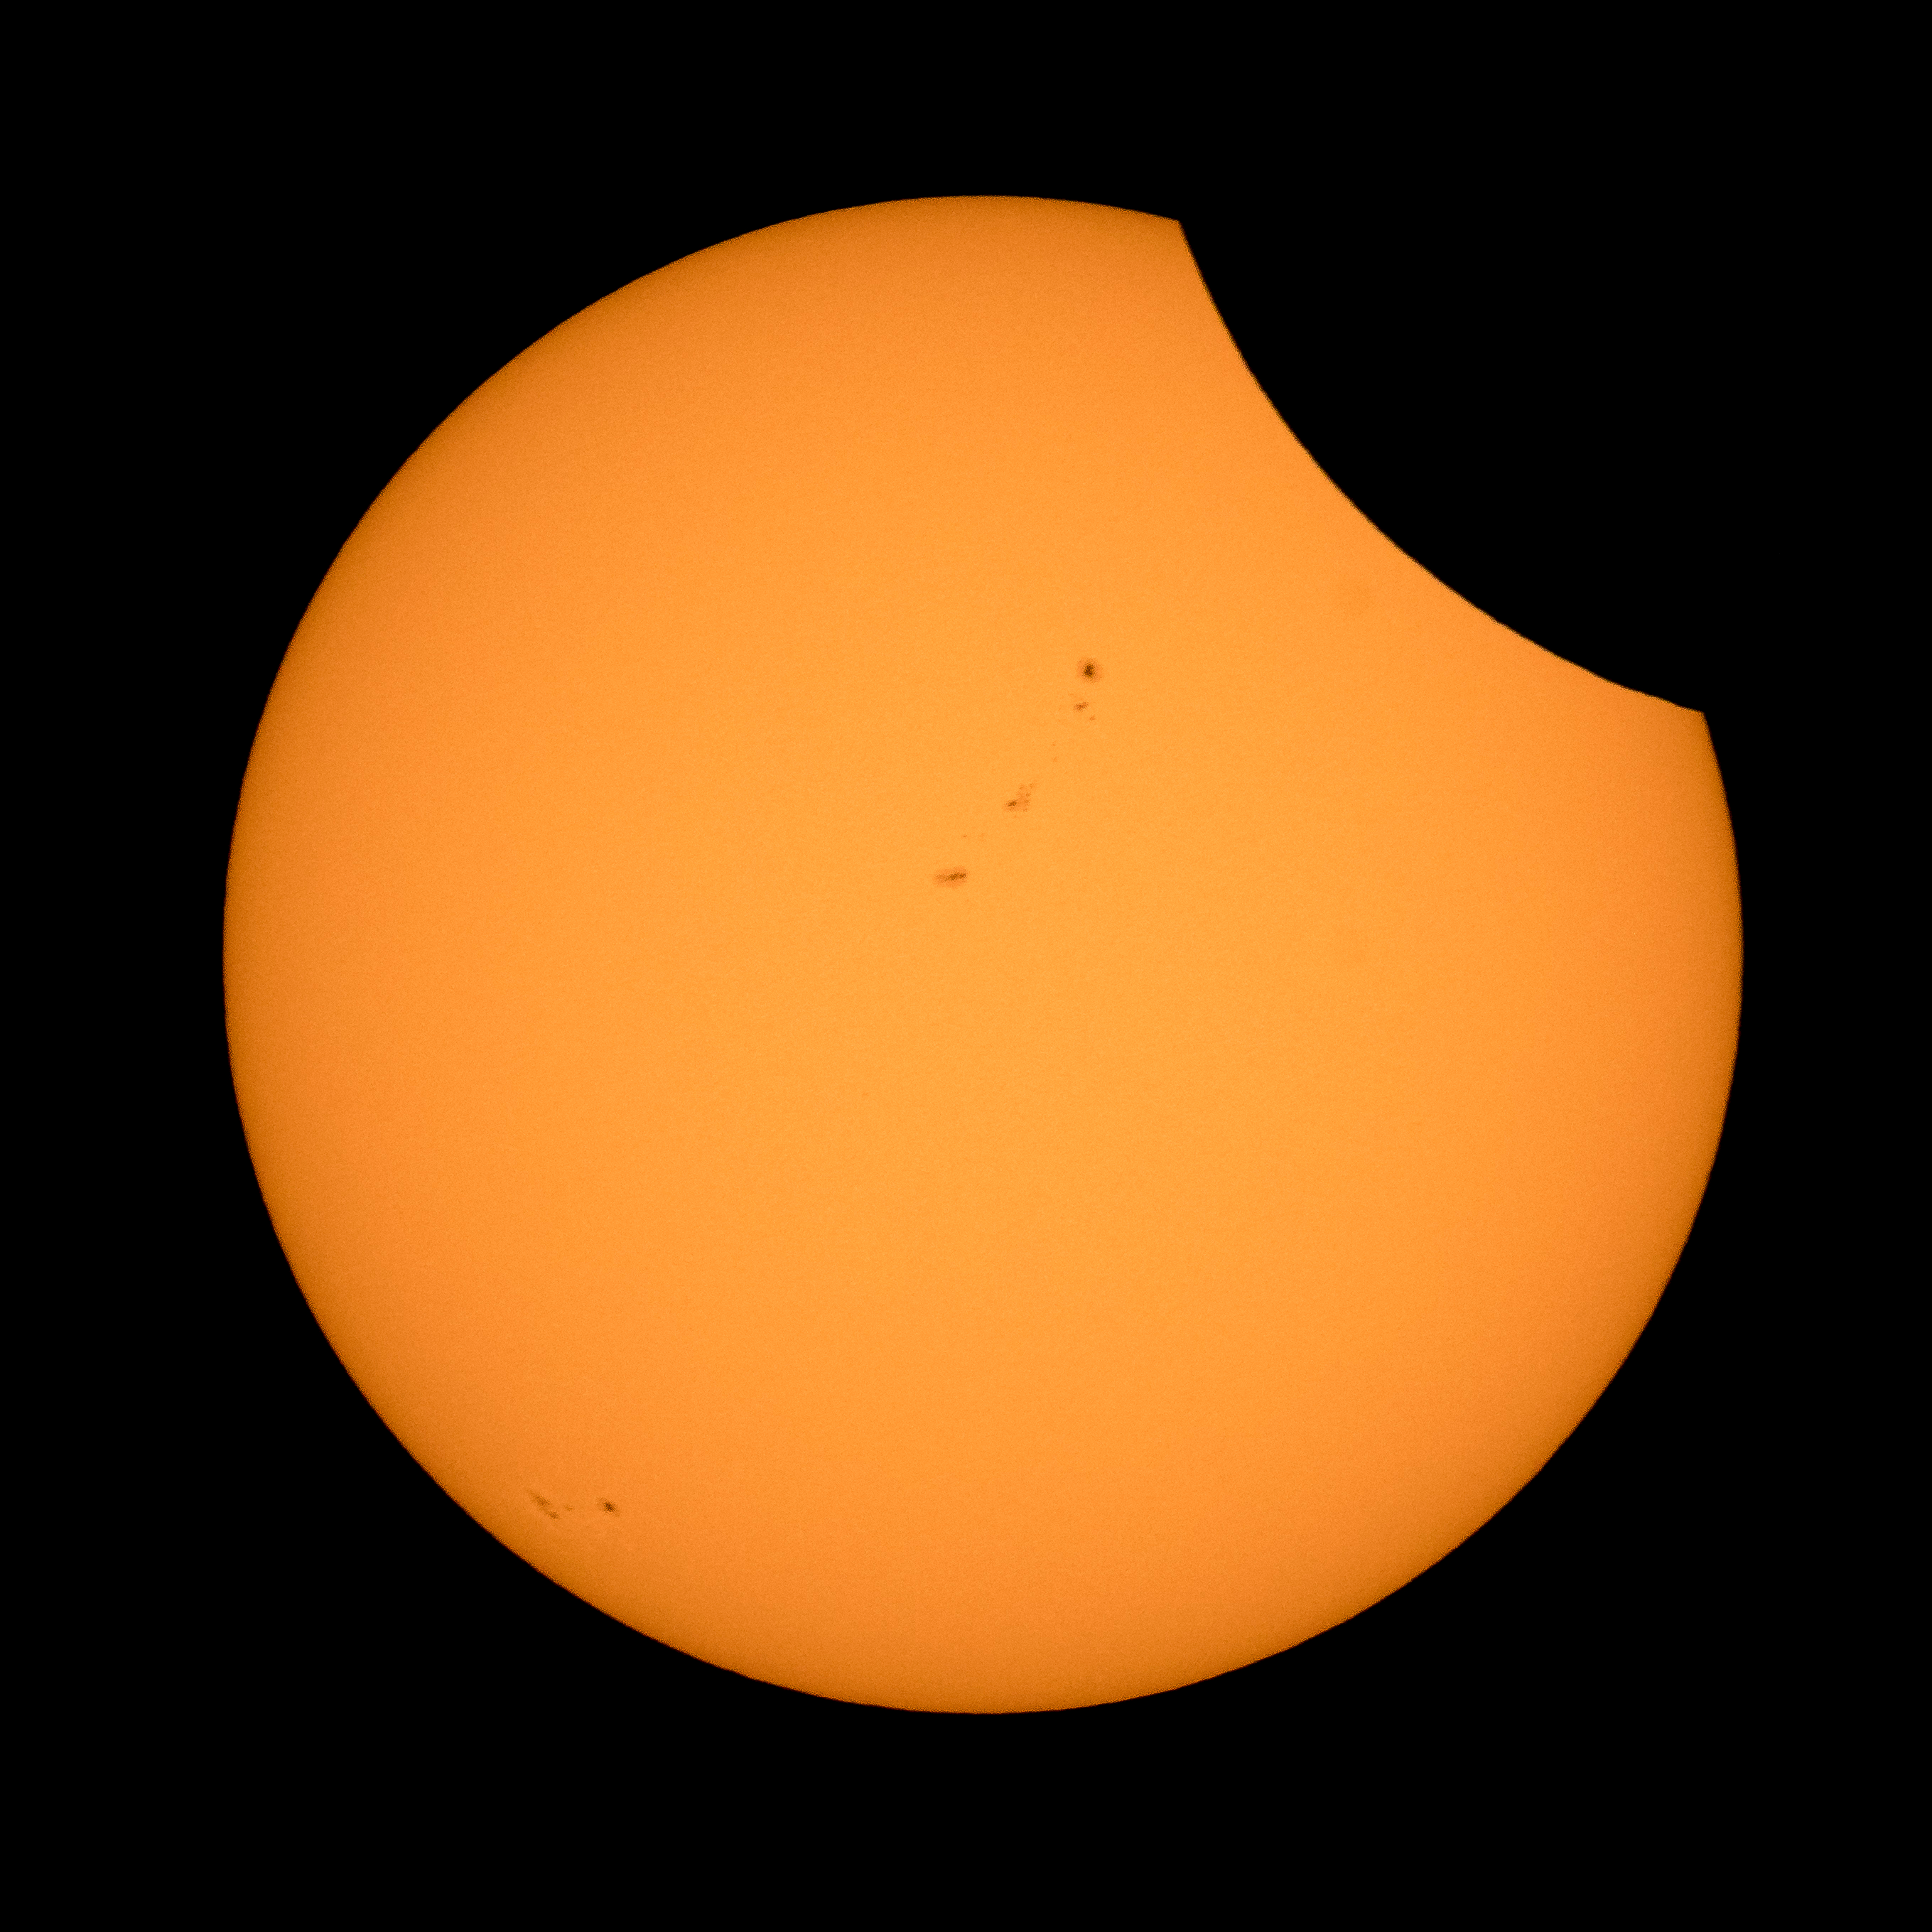

2017 Total Solar Eclipse

The Moon is seen as it starts passing in front of the Sun during a solar eclipse from Ross Lake, Northern Cascades National Park, Washington on Monday, Aug. 21, 2017. A total solar eclipse swept across a narrow portion of the contiguous United States from Lincoln Beach, Oregon to Charleston, South Carolina. A partial solar eclipse was visible across the entire North American continent along with parts of South America, Africa, and Europe.

Credit: NASA/Bill Ingalls